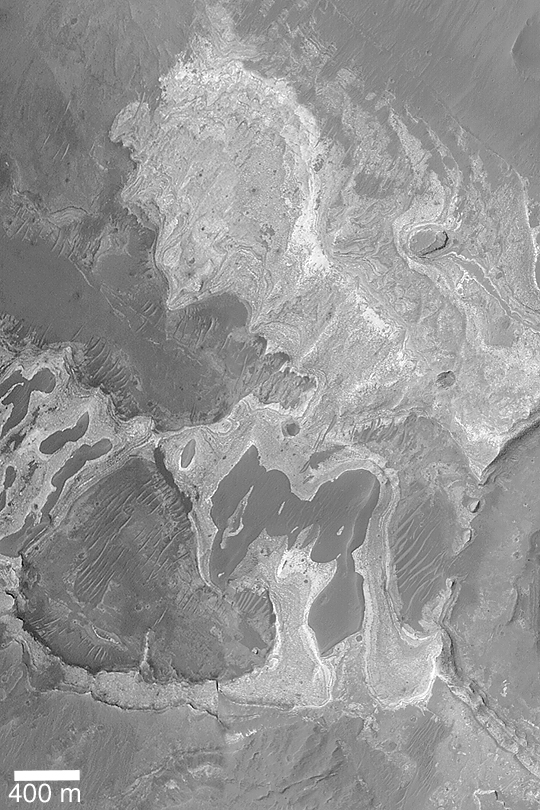

Sedimentary Rock Near Coprates

MGS MOC Release No. MOC2-420, 13 July 2003

This mosaic of two Mars Global Surveyor (MGS) Mars Orbiter Camera (MOC) narrow angle camera images, one from 2001, the other from 2003, shows light-toned, layered, sedimentary rock outcrops exposed on the floor of a trough that parallels Coprates Chasma in the Valles Marineris system. Layered rocks form the pages from which the history of a place can be read. It may be many years before the story is read, but or now at least we know where one of the books of martian history is found. This picture is located near 15.2°S, 60.1°W. Sunlight illuminates the scene from the left.

Credit: NASA/JPL/Malin Space Science Systems